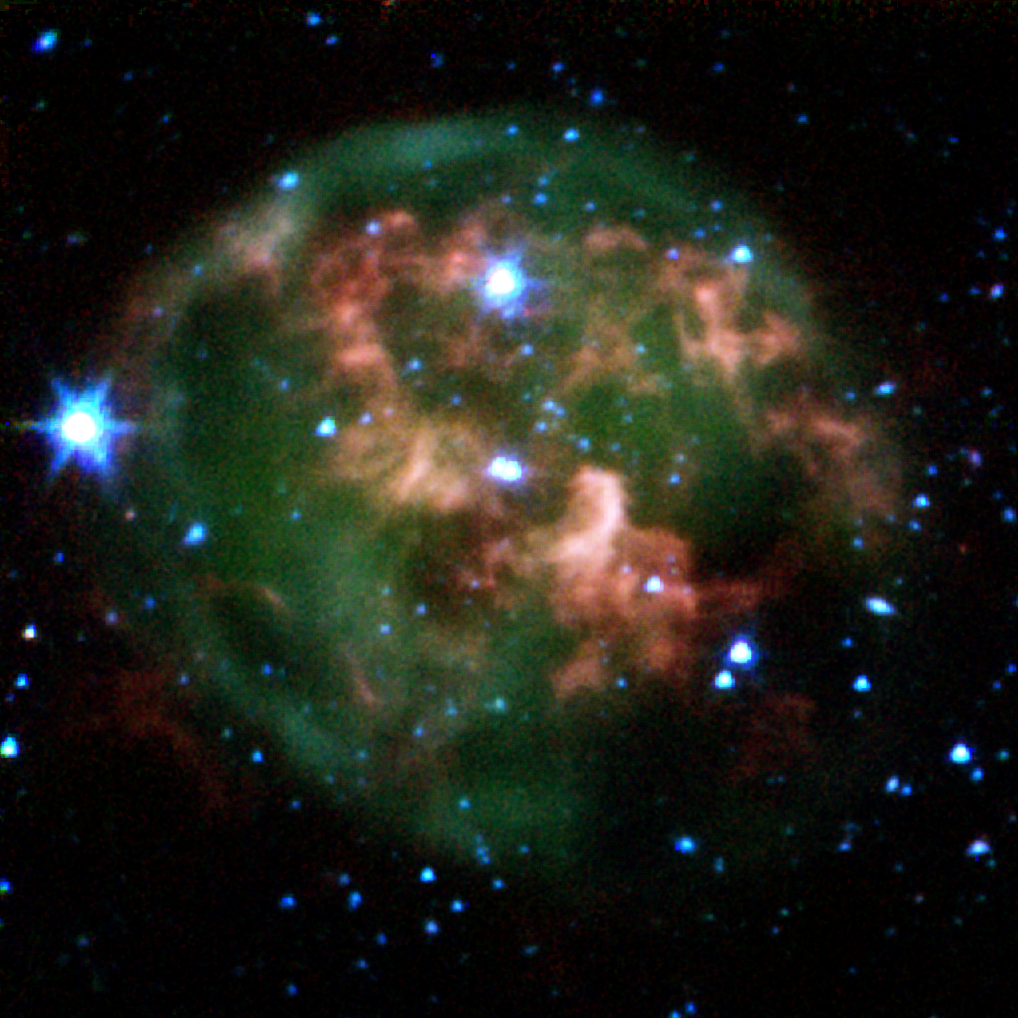

Ring of Stellar Death

This false-color image from NASA’s Spitzer Space Telescope shows a dying star (center) surrounded by a cloud of glowing gas and dust. Thanks to Spitzer’s dust-piercing infrared eyes, the new image also highlights a never-before-seen feature — a giant ring of material (red) slightly offset from the cloud’s core. This clumpy ring consists of material that was expelled from the aging star.

The star and its cloud halo constitute a “planetary nebula” called NGC 246. When a star like our own Sun begins to run out of fuel, its core shrinks and heats up, boiling off the star’s outer layers. Leftover material shoots outward, expanding in shells around the star. This ejected material is then bombarded with ultraviolet light from the central star’s fiery surface, producing huge, glowing clouds — planetary nebulas — that look like giant jellyfish in space.

In this image, the expelled gases appear green, and the ring of expelled material appears red. Astronomers believe the ring is likely made of hydrogen molecules that were ejected from the star in the form of atoms, then cooled to make hydrogen pairs. The new data will help explain how planetary nebulas take shape, and how they nourish future generations of stars.

This image composite was taken on Dec. 6, 2003, by Spitzer’s infrared array camera, and is composed of images obtained at four wavelengths: 3.6 microns (blue), 4.5 microns (green), 5.8 microns (orange) and 8 microns (red).

Credit: NASA/JPL-Caltech/CfA